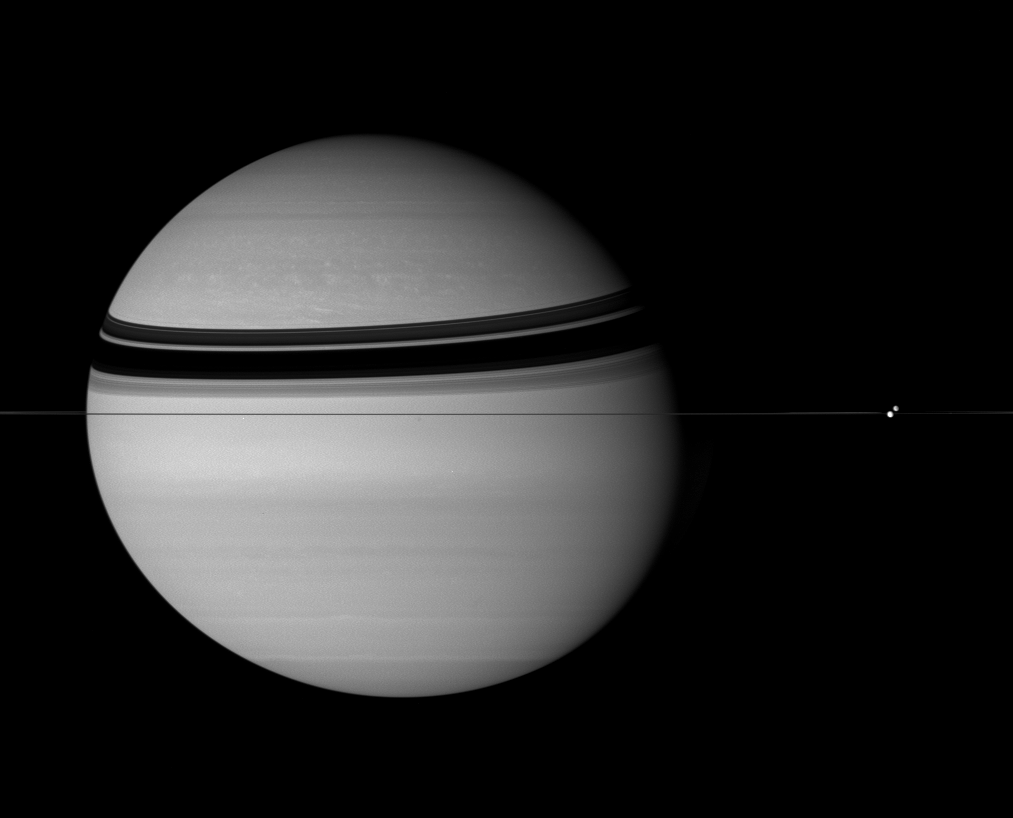

Children of Saturn

Two moons on opposite sides of the rings slide past each other in this stately portrait of Saturn.

Dione (1,126 kilometers, or 700 miles across), on the far side of Saturn, appears above the rings. Tethys (1,071 kilometers, or 665 miles across) poses directly in front of the ringplane.

This view looks toward the unilluminated side of the rings from less than a degree above the ringplane. The silhouette of the rings overlay the subtle texture of Saturn’s atmosphere.

The image was taken in visible green light with the Cassini spacecraft wide-angle camera on July 29, 2007. The view was obtained at a distance of approximately 3.2 million kilometers (2 million miles) from Saturn and at a Sun-Saturn-spacecraft, or phase, angle of 32 degrees. Image scale is 188 kilometers (117 miles) per pixel.

Credit: NASA/JPL/Space Science Institute